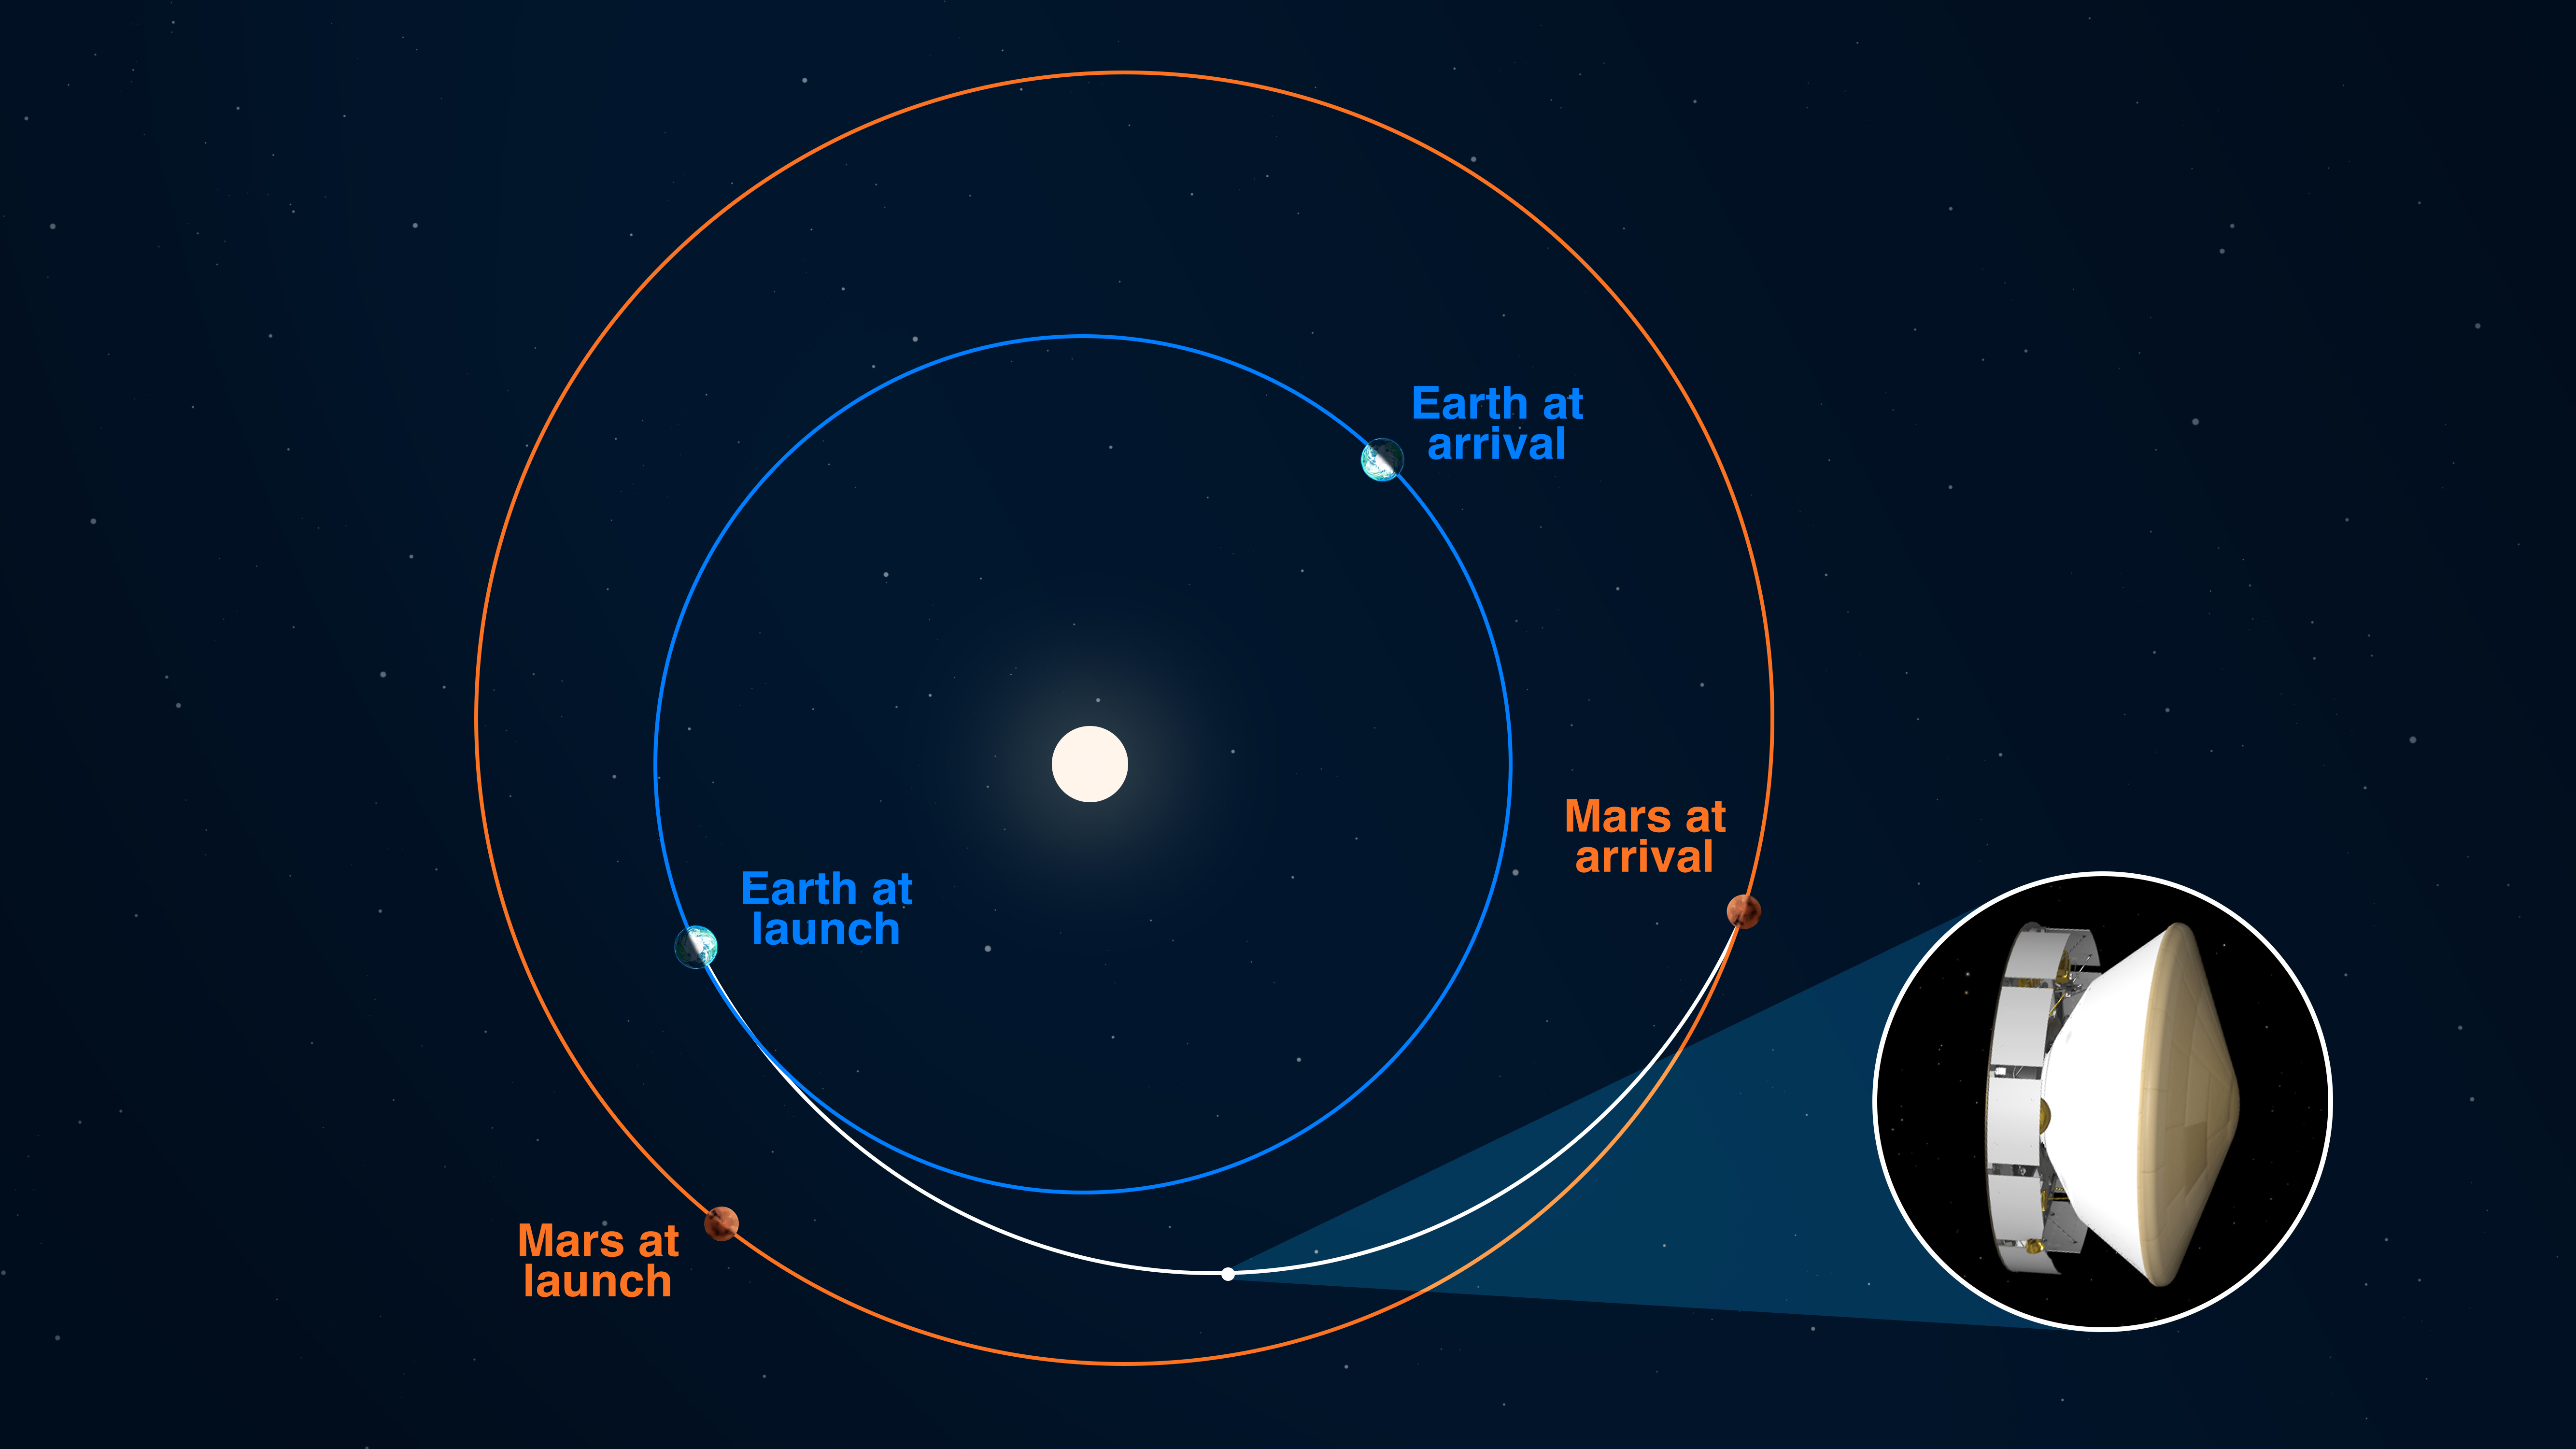

Perseverance Rover at Halfway Point

NASA’s Mars 2020 Perseverance rover reached its halfway point to Jezero Crater on Oct. 27, 2020 at 1:40 p.m. PDT (4:40 EDT), having completed as many miles — 146.3 million miles (235.4 million kilometers) — as it has yet to travel on its journey to Mars. In straight-line distance, Earth is 26.6 million miles (42.7 million kilometers) behind Perseverance, and Mars is 17.9 million miles (28.8 million kilometers) in front. This illustration depicts the curved trajectory of the spacecraft (seen in inset: cruise stage, descent stage, back shell, and heat shield, plus the rover and Mars Helicopter), noting the positions of Earth and Mars relative to each other both at the time of launch and the time of landing. The trajectory’s curvature is a result of the Sun’s gravitational influence on the spacecraft.

Credit: NASA/JPL-Caltech